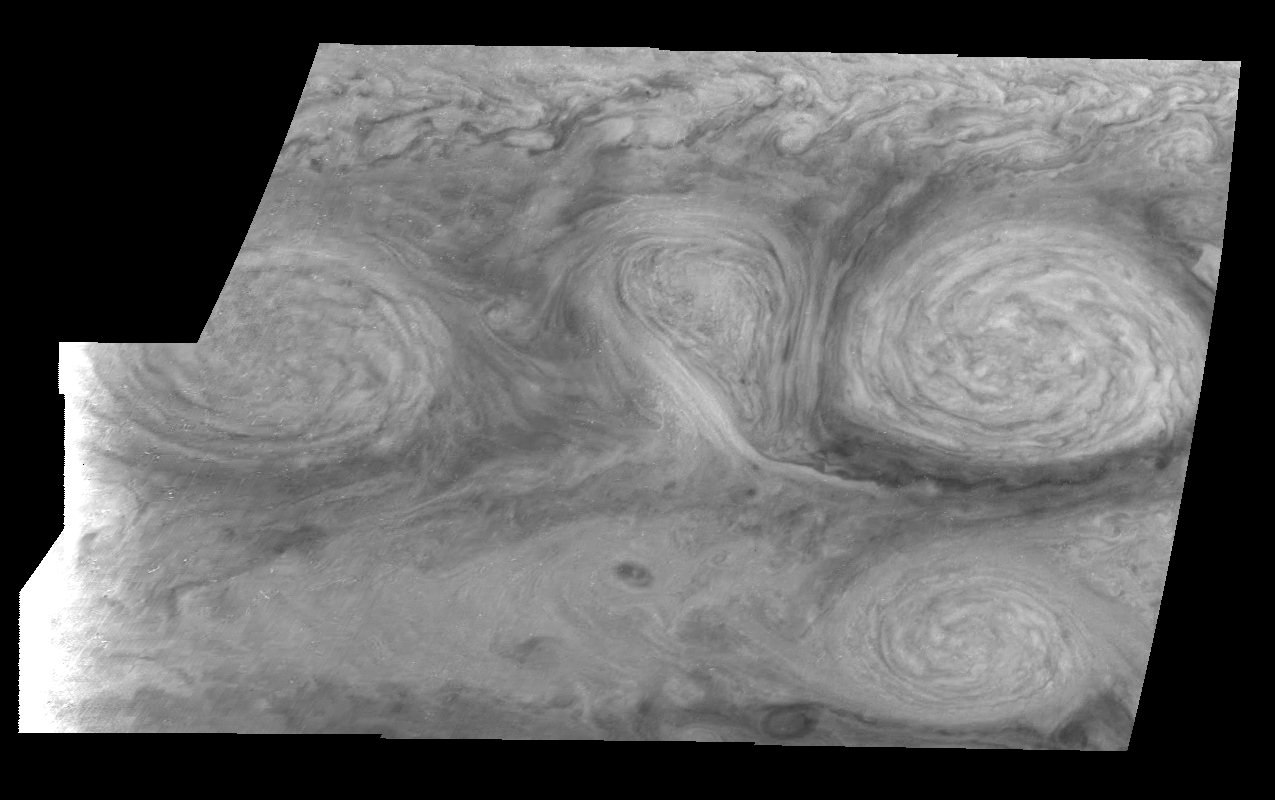

Jupiter’s Long-lived White Ovals in the Near-Infrared (Time Set 2)

The near-infrared continuum filter (756 nanometers) shows the features of Jupiter’s main visible cloud deck. Oval cloud systems of this type are often associated with chaotic cyclonic systems such as the balloon shaped vortex seen here between the well formed ovals. This system is centered near 30 degrees south planetocentric latitude and 100 degrees west longitude and rotates in a clockwise sense about its center. The oval shaped vortices in the upper half of the mosaic are two of the three long-lived White Ovals that formed to the south of the Red Spot in the 1930’s and, like the Red Spot, rotate in a counterclockwise sense. The east to west dimension of the leftmost White Oval is 9000 kilometers (km). (The diameter of the Earth is 12,756 km.) The White Ovals drift in longitude relative to one another, and are presently restricting the cyclonic structure.

To the south, the smaller oval and its accompanying cyclonic system are moving eastward at about 0.4 degrees per day relative to the larger ovals. The interaction between these two cyclonic storm systems is producing high, thick cumulus-like clouds in the southern part of the more northerly trapped system.

North is at the top of this mosaic. The smallest resolved features are tens of kilometers in size. These images were taken on February 19, 1997, at a range of 1.1 million kilometers by the Solid State Imaging (CCD) system aboard NASA’s Galileo spacecraft.

The Jet Propulsion Laboratory, Pasadena, CA manages the mission for NASA’s Office of Space Science, Washington, DC.

Credit: NASA/JPL-Caltech